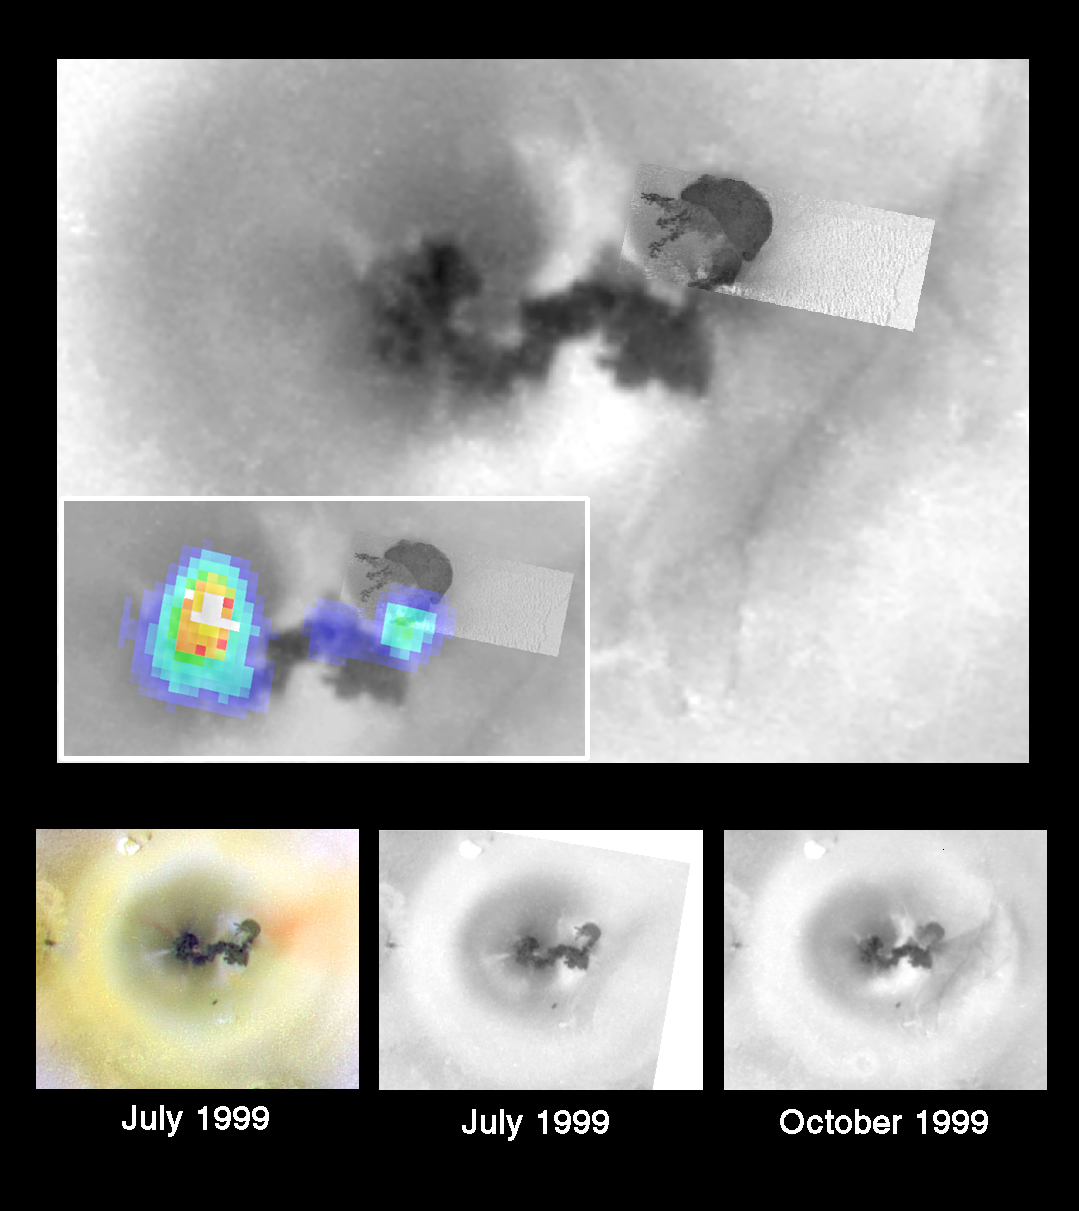

Ongoing Geologic Activity at Prometheus Volcano, Io

This collage of images shows the dizzying rate of geologic activity at one of the many erupting volcanoes on Jupiter’s moon Io, as viewed by NASA’s Galileo spacecraft during the closest-ever Io flyby on October 10, 1999. The top panel shows the best overall view of the Prometheus volcano, combining a picture at a resolution of 120 meters (400 feet) per picture element with a picture at a resolution of 1.5 kilometers (about one mile) per picture element. Inset within this panel is a smaller copy of the mosaic with a temperature map superimposed.

The Galileo camera took the pictures, while the temperatures were measured by the spacecraft’s near infrared mapping spectrometer instrument. Combining these data, Galileo scientists have created a description of the eruption at Prometheus. The magma is stored in an underground chamber beneath the caldera (dark, bean-shaped feature) at the northeastern end of Prometheus (top right). The lava reaches the surface about 15 kilometers (10 miles) south of the caldera. This point is marked by the blue, eastern hot spot in the temperature map and by a streak of red, sulfur-rich material (see color panel on the lower left). From the volcanic vent, the lava travels almost 100 kilometers (60 miles) through lava tubes to the front of the flow. The exposed liquid lava produces the large high temperature area on the western end of Prometheus (color panel at lower left). A 100 kilometer (60 mile) tall plume of sulfur-dioxide rich gas also rises above these active lava flows. A smaller breakout of liquid lava midway along the tube forms a faint (purple) hot spot.

Scientists at the University of Arizona, compared the pictures taken on July 3rd and October 10th of this year. They found that changes (see middle and right lower panels) have occurred in the intervening 3 months. A breakout from the middle of the lava tube appears to have taken place within this three-month period, spreading a new dark deposit to the north of the older lava flows. It also appears that the gas discharge from the volcanic vent at the eastern end of the flow has increased. There is a new fan of dark material streaming out from this location. Furthermore, the new, bright crescent-shaped deposit across the middle of Prometheus suggests that the main (western) plume has been pushed aside by the increased gas release to the east.

Map of Prometheus

North is to the top in all images and the sun is illuminating the surface from slightly to the left of overhead. All the images are centered at 2 degrees south and 154 degrees west. The top image has a resolution of 1.5 kilometers (about one mile) per picture element and the high-resolution inset has a resolution of 120 meters (390 feet). The color image at the bottom has a resolution of 2.6 kilometers (1.6 miles) per picture element. The two black and white image at the bottom have resolutions of 1.5 kilometers (about one mile) per picture element.

Credit: NASA/JPL/University of Arizona